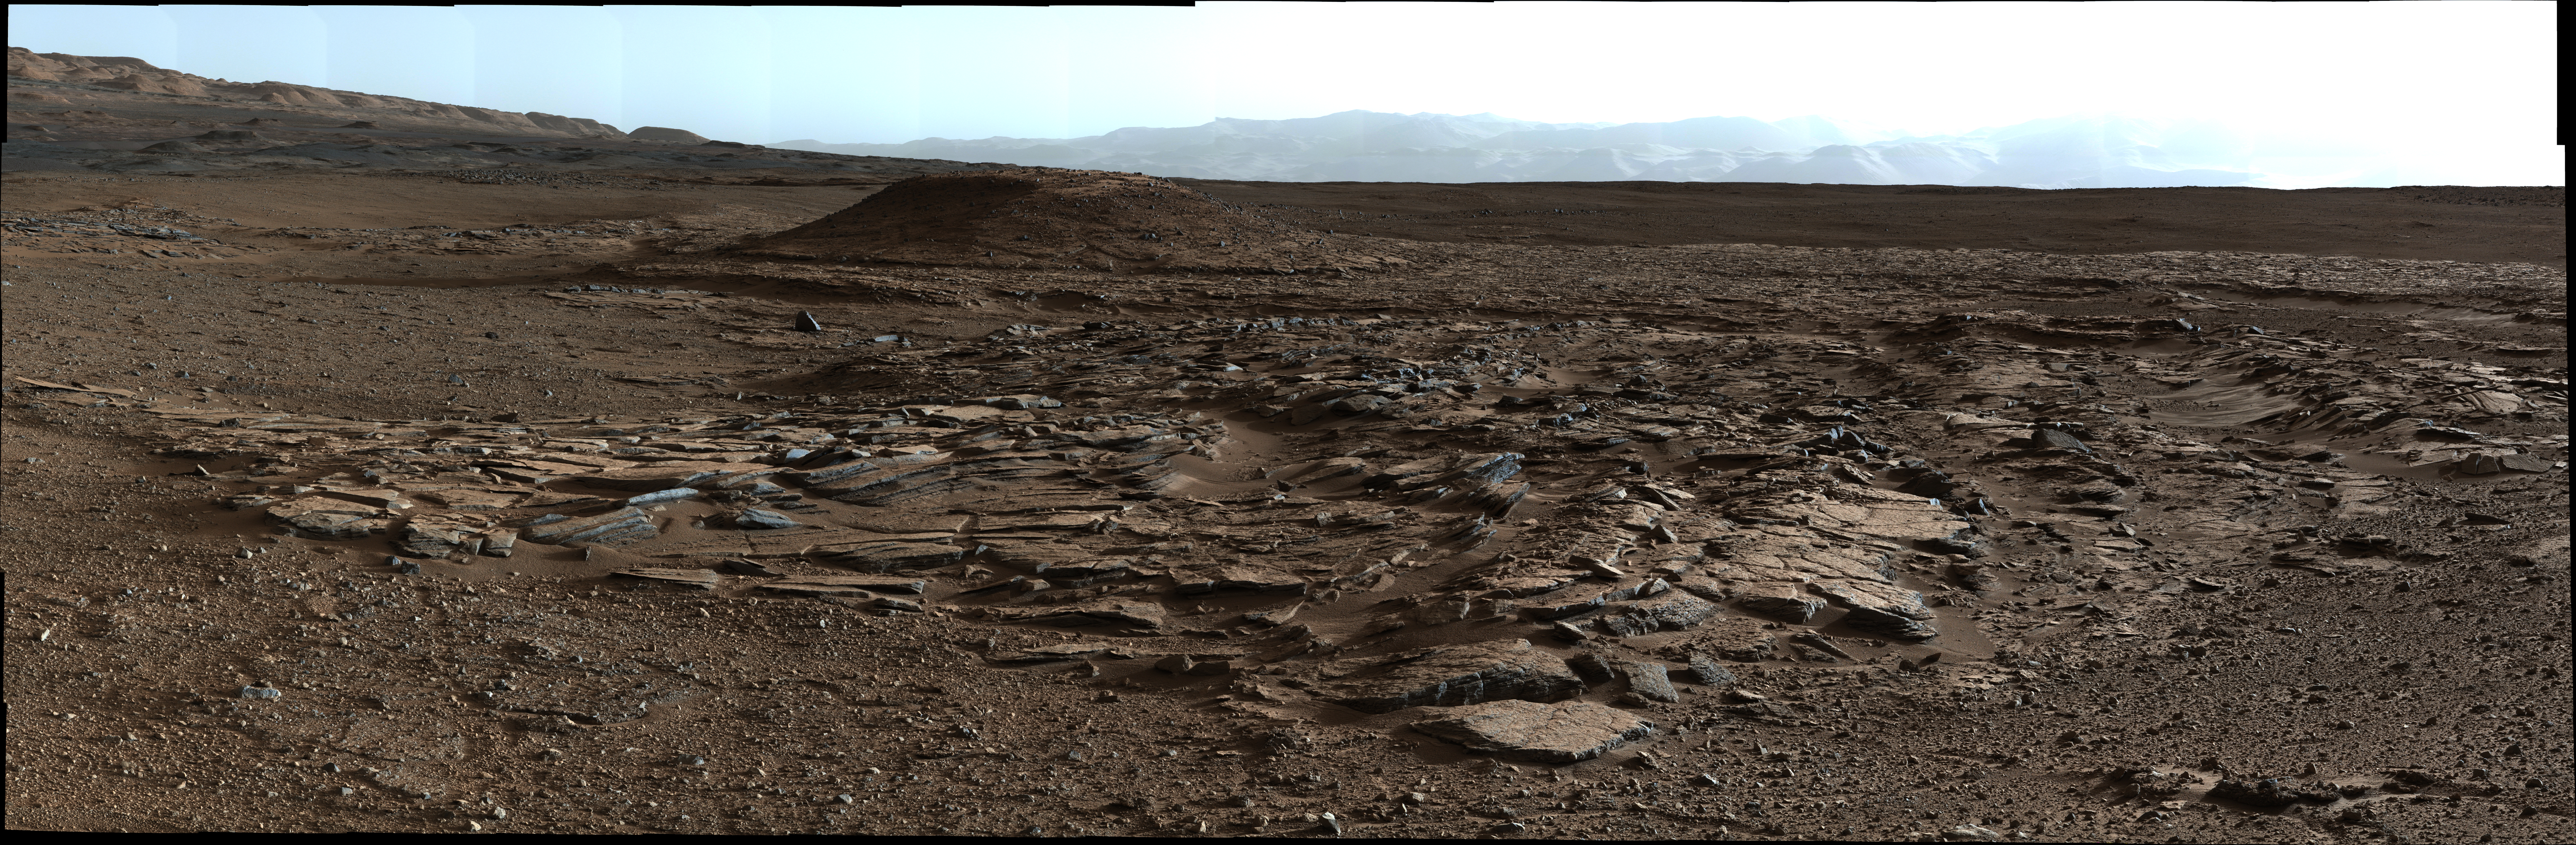

Sets of Beds Inclined Toward Mount Sharp

Figure 1

This image from the Mast Camera (Mastcam) on NASA’s Curiosity Mars rover looks to the west of the Kimberley waypoint on the rover’s route to the base of Mount Sharp. The mountain lies to the left of the scene. The image shows sets of sandstone beds all inclined to the south (left) indicating progressive build-out of sediment toward Mount Sharp. These inclined beds are overlain in the background by horizontally bedded fine-grained sandstones that likely represent river deposits.

The Mastcam’s left-eye camera recorded the component frames of this mosaic on April 4, 2014, during the 590th Martian day, or sol, of Curiosity’s work on Mars. The color has been approximately white-balanced to resemble how the scene would appear under daytime lighting conditions on Earth. Figure 1 is a version with a superimposed scale bar of 100 centimeters (about 39 inches) in the foreground and a scale bar of 10 meters (about 33 feet) in the distance.

NASA’s Jet Propulsion Laboratory, a division of the California Institute of Technology, Pasadena, manages the Mars Science Laboratory Project for NASA’s Science Mission Directorate, Washington. JPL designed and built the project’s Curiosity rover. Malin Space Science Systems, San Diego, built and operates the rover’s Mastcam.

Credit: NASA/JPL-Caltech/MSSS